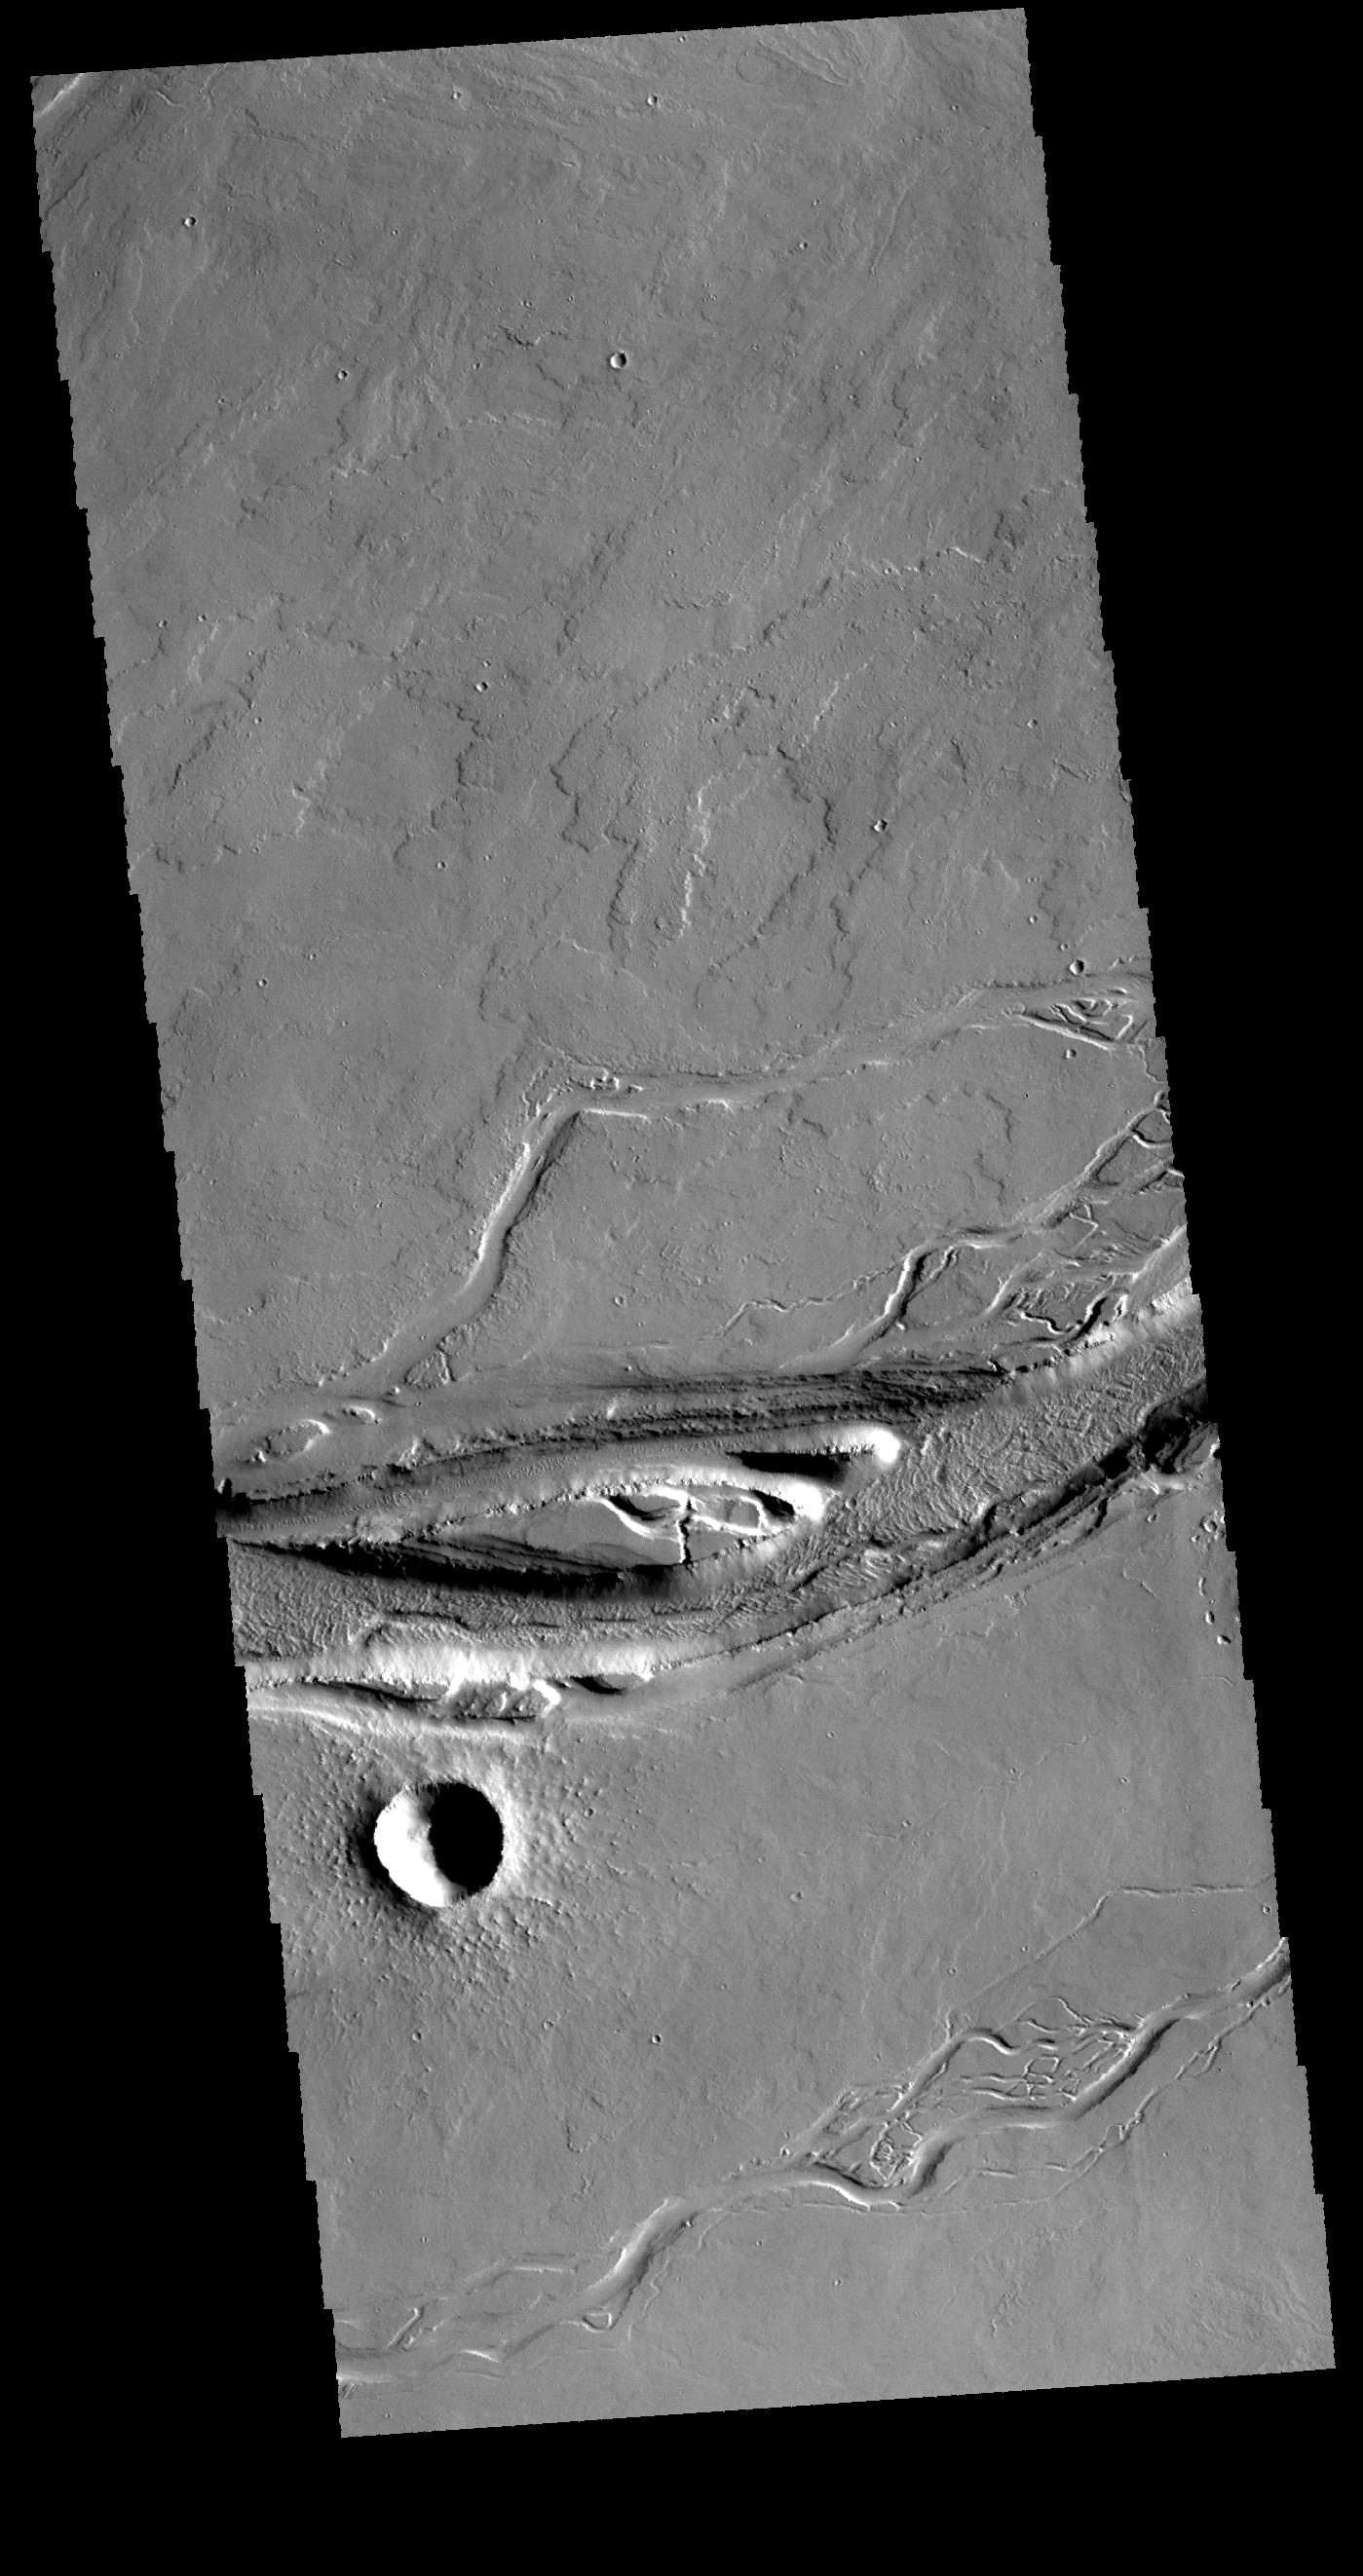

Olympica Fossae

This VIS image shows a portion of Olympica Fossae. In this image several lava channels are visible, and it appears that lava has flowed in the larger depressions. The streamlined feature in the central part of the image also indicates that volcanic processes were active in this region.

Credit: NASA/JPL-Caltech/ASU